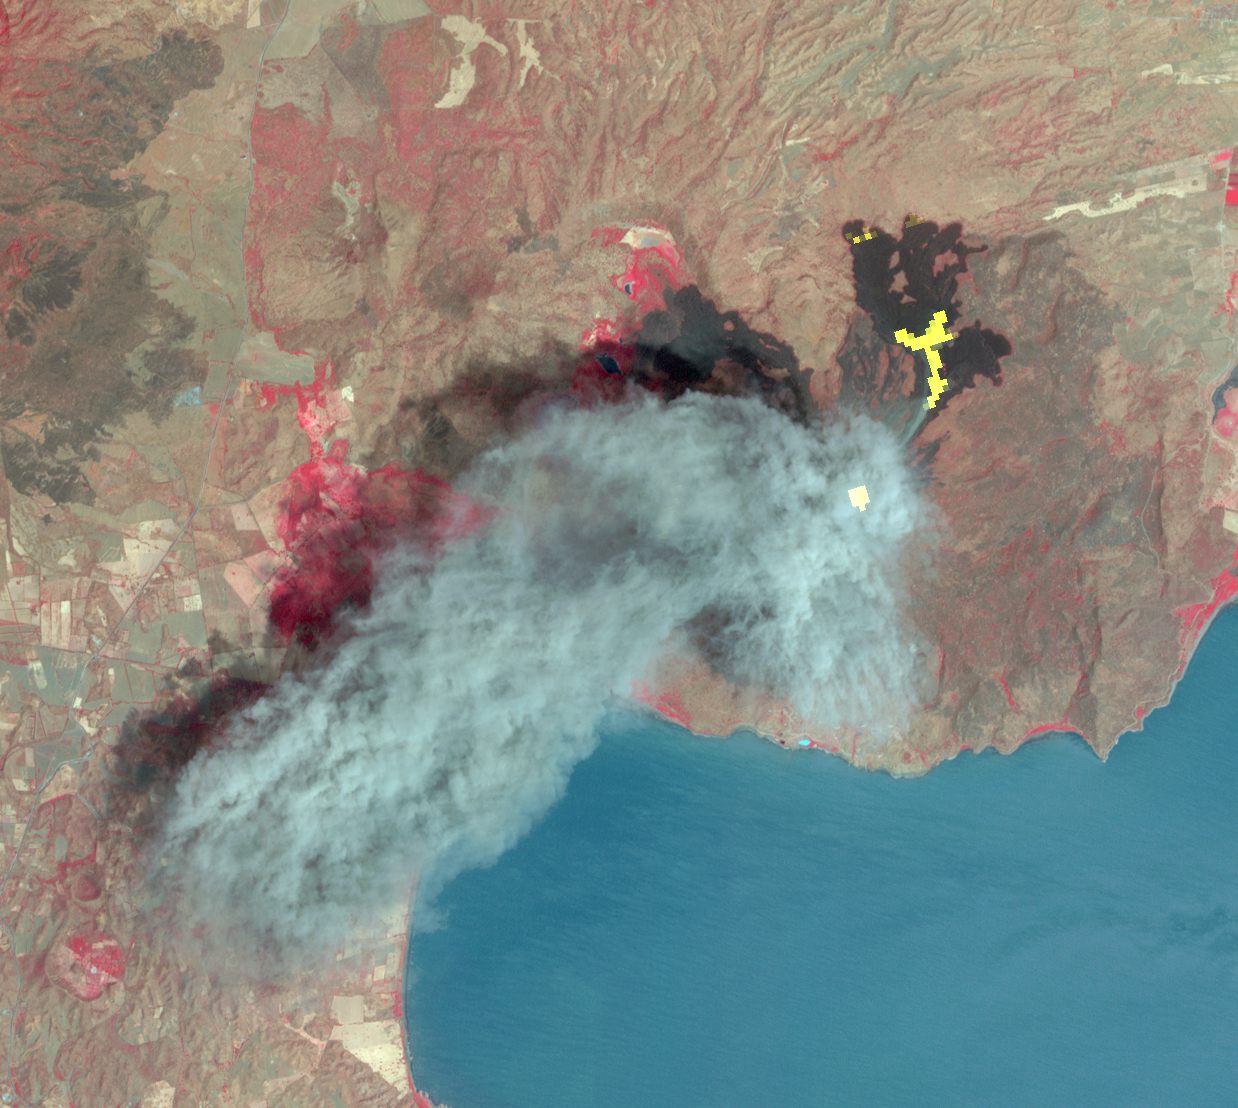

Momotombo’s Fury in Nicaragua Captured by NASA Satellite

In Dec. 2015, one of Nicaragua’s largest volcanoes, Momotombo, erupted for the first time since 1905. Continued activity at the end of February and into March 2016 produced large ash columns and pyroclastic (superheated ash-and-block) flows. On March 2, 2016, the Advanced Spaceborne Thermal Emission and Reflection Radiometer (ASTER) instrument aboard NASA’s Terra spacecraft captured the volcano’s eruptive activity during the day with its visible bands, and the previous night with its thermal infrared bands. The composite image shows a large blue-gray ash cloud covering the volcano’s summit. The superimposed night data show the hot flows (in yellow) on the northeast flank, and the active summit crater in white. The data cover an area of 10.6 by 11.2 miles (17 by 18 kilometers), and are located at 12.7 degrees north, 86.6 degrees east.

With its 14 spectral bands from the visible to the thermal infrared wavelength region and its high spatial resolution of 15 to 90 meters (about 50 to 300 feet), ASTER images Earth to map and monitor the changing surface of our planet. ASTER is one of five Earth-observing instruments launched Dec. 18, 1999, on Terra. The instrument was built by Japan’s Ministry of Economy, Trade and Industry. A joint U.S./Japan science team is responsible for validation and calibration of the instrument and data products.

The broad spectral coverage and high spectral resolution of ASTER provides scientists in numerous disciplines with critical information for surface mapping and monitoring of dynamic conditions and temporal change. Example applications are: monitoring glacial advances and retreats; monitoring potentially active volcanoes; identifying crop stress; determining cloud morphology and physical properties; wetlands evaluation; thermal pollution monitoring; coral reef degradation; surface temperature mapping of soils and geology; and measuring surface heat balance.

The U.S. science team is located at NASA’s Jet Propulsion Laboratory, Pasadena, Calif. The Terra mission is part of NASA’s Science Mission Directorate, Washington, D.C.

Credit: NASA/GSFC/METI/ERSDAC/JAROS, and U.S./Japan ASTER Science Team